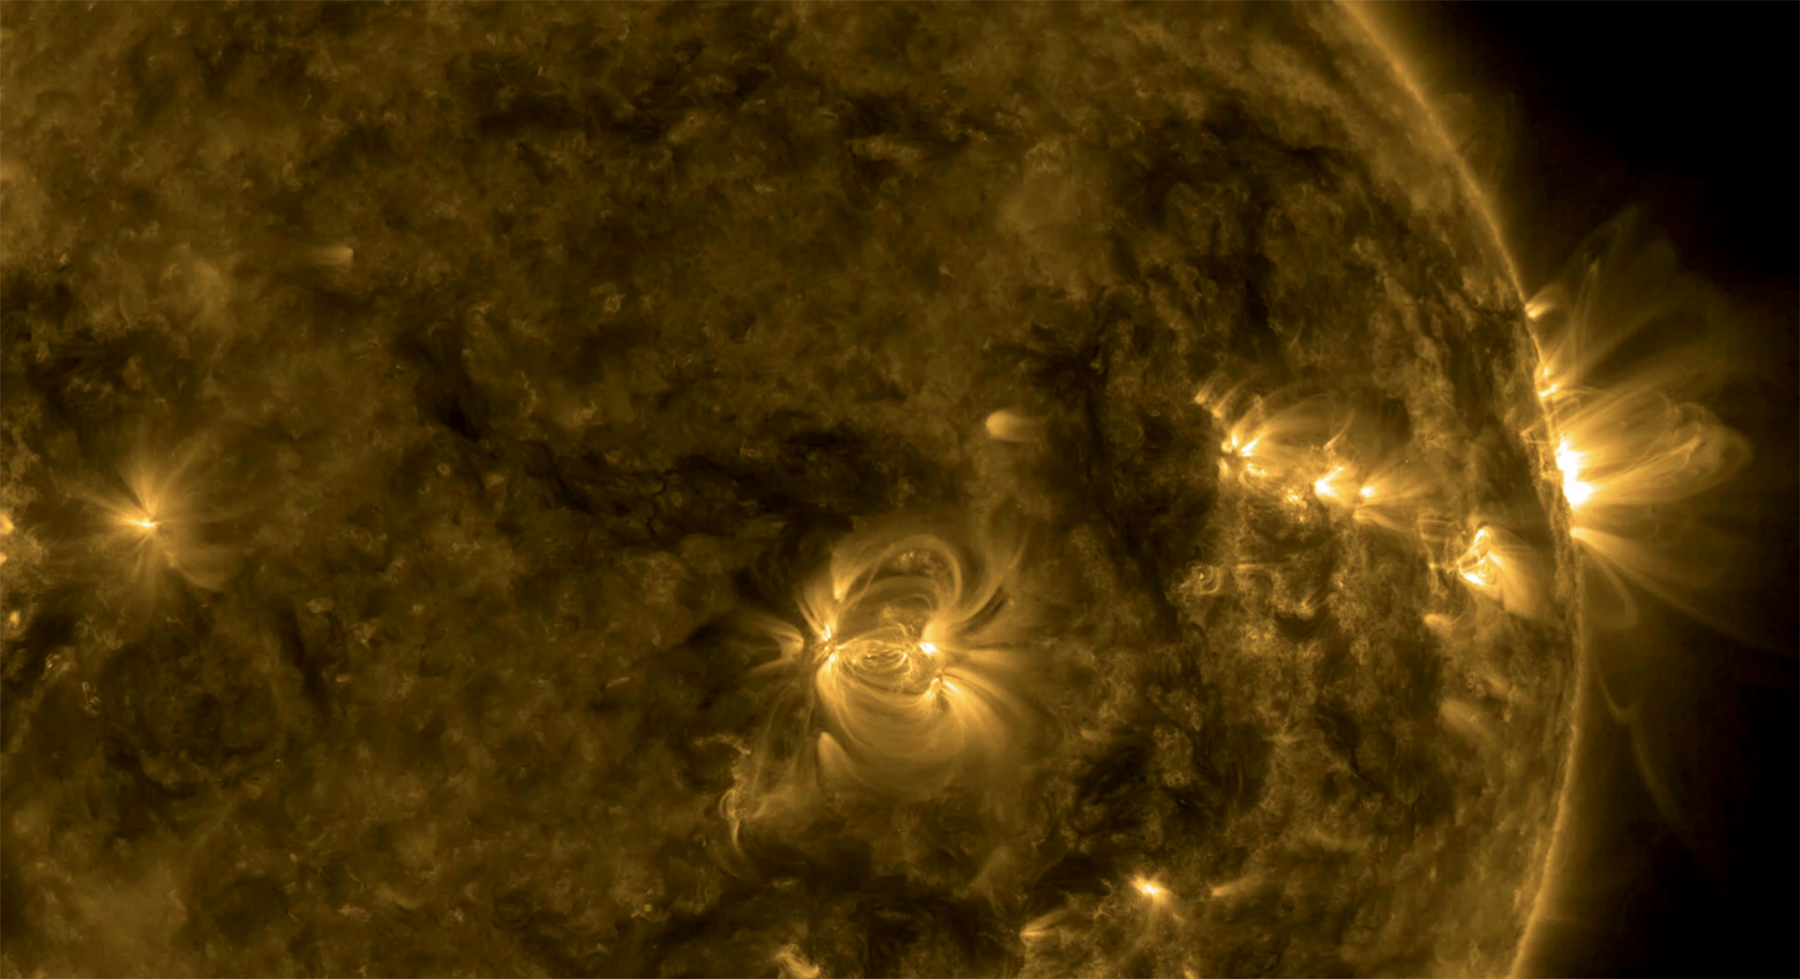

Varietal Loops

A series of active regions stretched along the right side of the sun exhibited a wide variety of loops cascading above them (Sept. 12-14, 2016). The active region near the center has tightly coiled loops, while the region rotating over the right edge has some elongated and some very stretched loops above it. The loops are actually charged particles spiraling along magnetic field lines, observed here in a wavelength of extreme ultraviolet light. Near the middle of the video the Earth quickly passes in front of a portion of the sun as viewed by SDO.

Movies
PIA16997_Varietal_Loops171_big.mp4
PIA16997_Varietal_Loops171_sm.mp4

SDO is managed by NASA’s Goddard Space Flight Center, Greenbelt, Maryland, for NASA’s Science Mission Directorate, Washington. Its Atmosphere Imaging Assembly was built by the Lockheed Martin Solar Astrophysics Laboratory (LMSAL), Palo Alto, California.

Credit: NASA/GSFC/Solar Dynamics Observatory